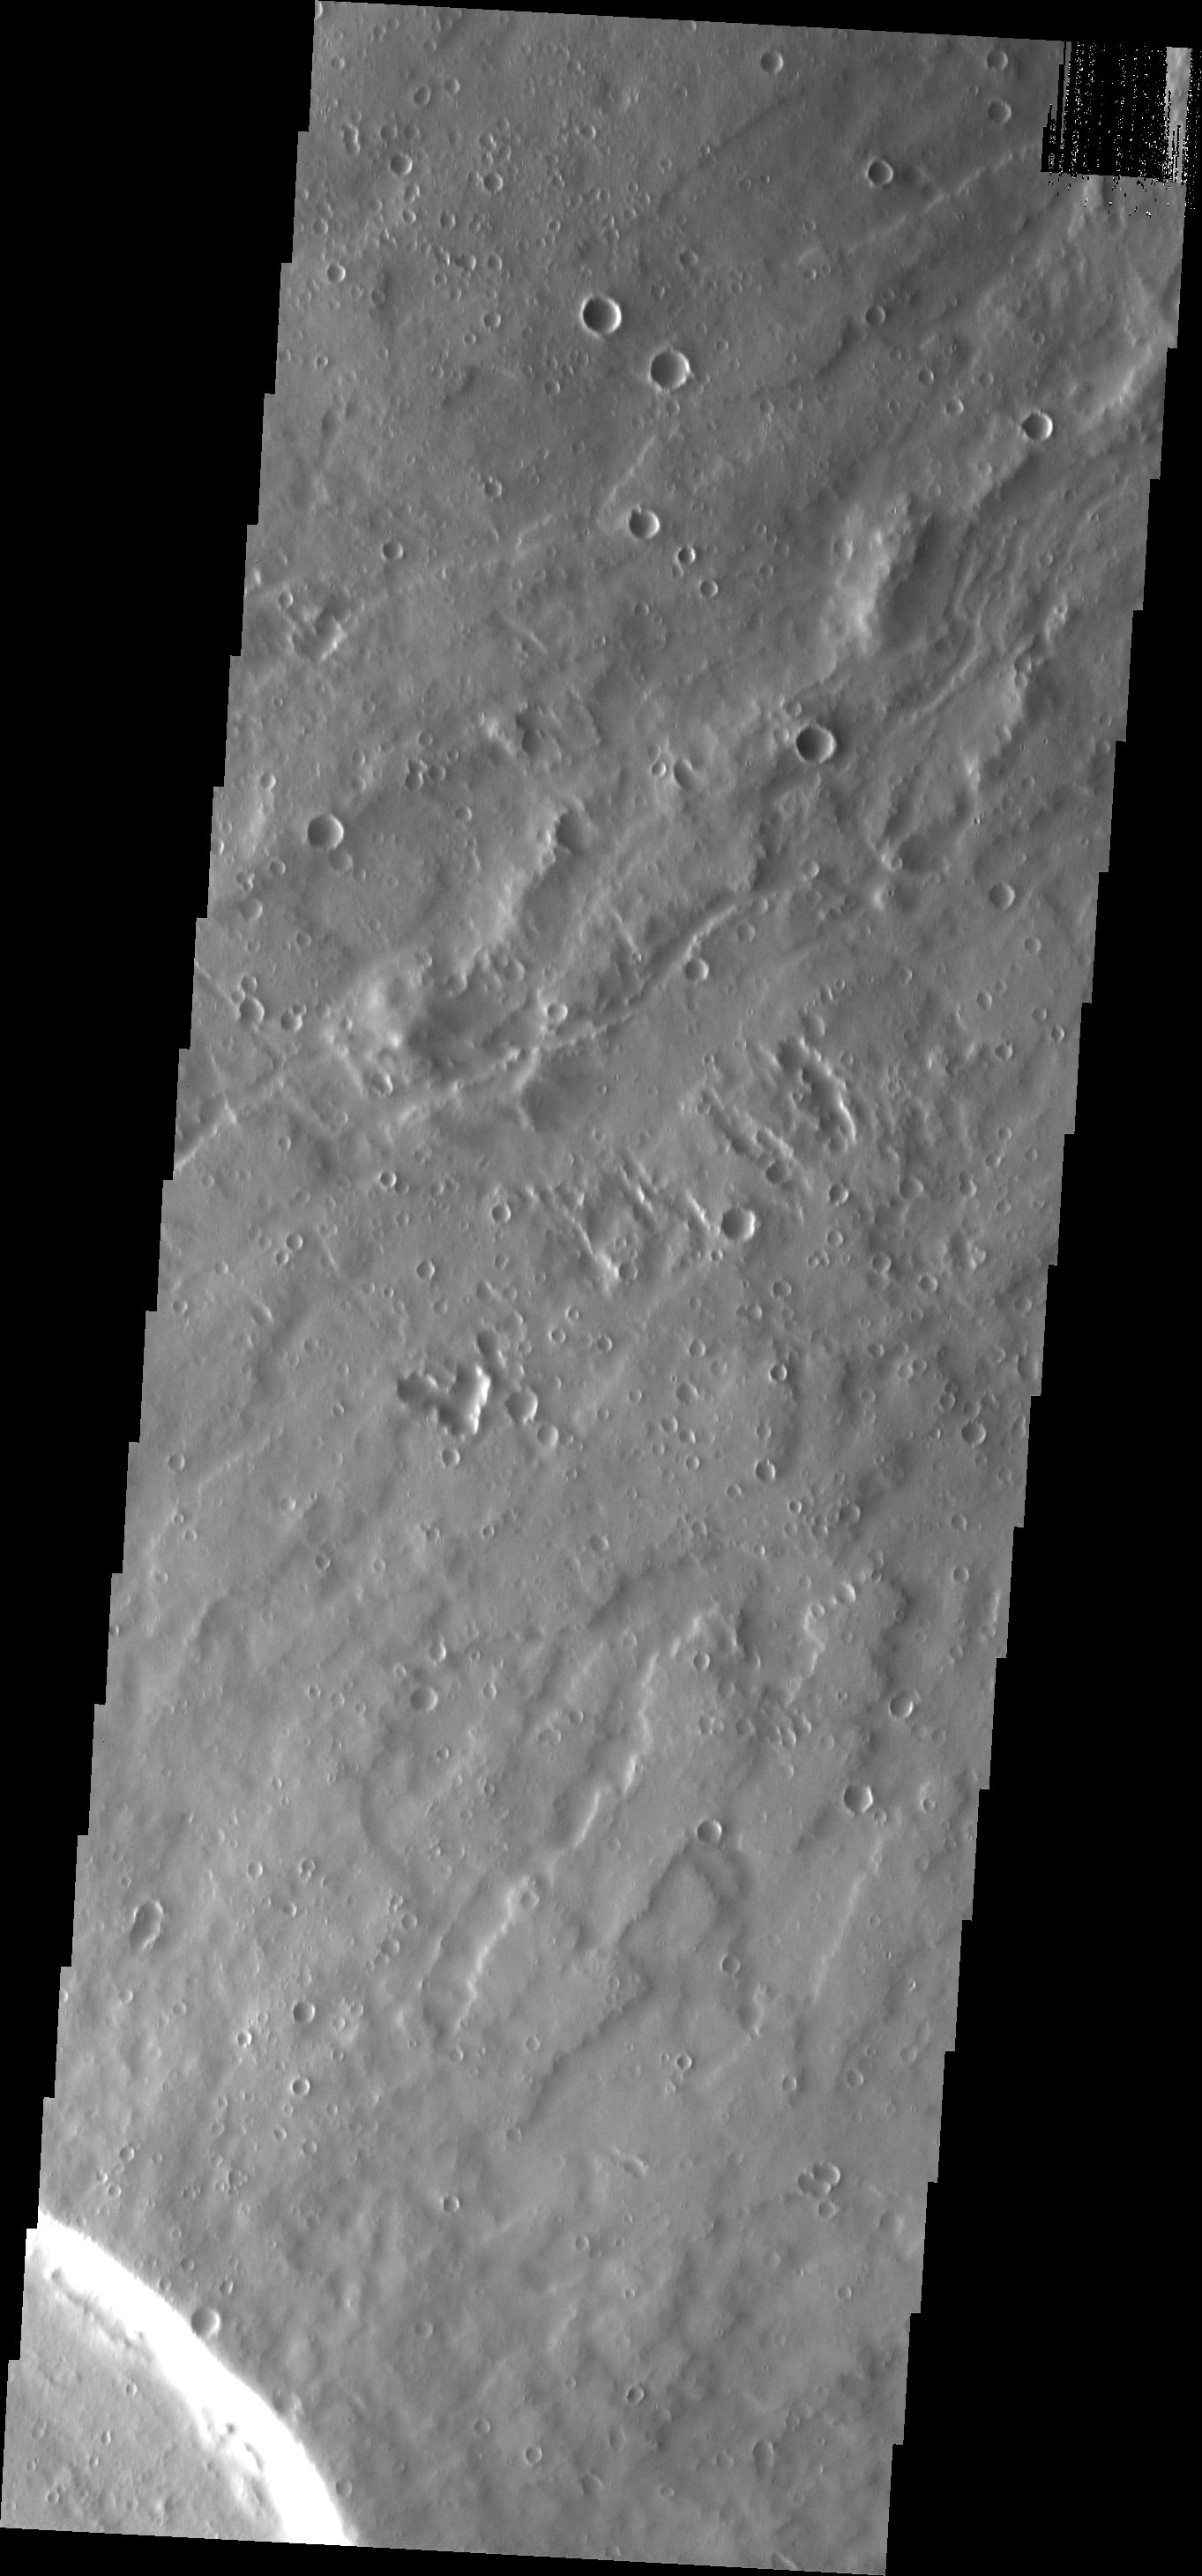

Uranius Patera

This VIS image shows a small part of the summit caldera of Uranius Patera.

Image information: VIS instrument. Latitude 27.3N, Longitude 268.2E. 18 meter/pixel resolution.

Please see the THEMIS Data Citation Note for details on crediting THEMIS images.

Note: this THEMIS visual image has not been radiometrically nor geometrically calibrated for this preliminary release. An empirical correction has been performed to remove instrumental effects. A linear shift has been applied in the cross-track and down-track direction to approximate spacecraft and planetary motion. Fully calibrated and geometrically projected images will be released through the Planetary Data System in accordance with Project policies at a later time.

NASA’s Jet Propulsion Laboratory manages the 2001 Mars Odyssey mission for NASA’s Office of Space Science, Washington, D.C. The Thermal Emission Imaging System (THEMIS) was developed by Arizona State University, Tempe, in collaboration with Raytheon Santa Barbara Remote Sensing. The THEMIS investigation is led by Dr. Philip Christensen at Arizona State University. Lockheed Martin Astronautics, Denver, is the prime contractor for the Odyssey project, and developed and built the orbiter. Mission operations are conducted jointly from Lockheed Martin and from JPL, a division of the California Institute of Technology in Pasadena.

Credit: NASA/JPL/ASU